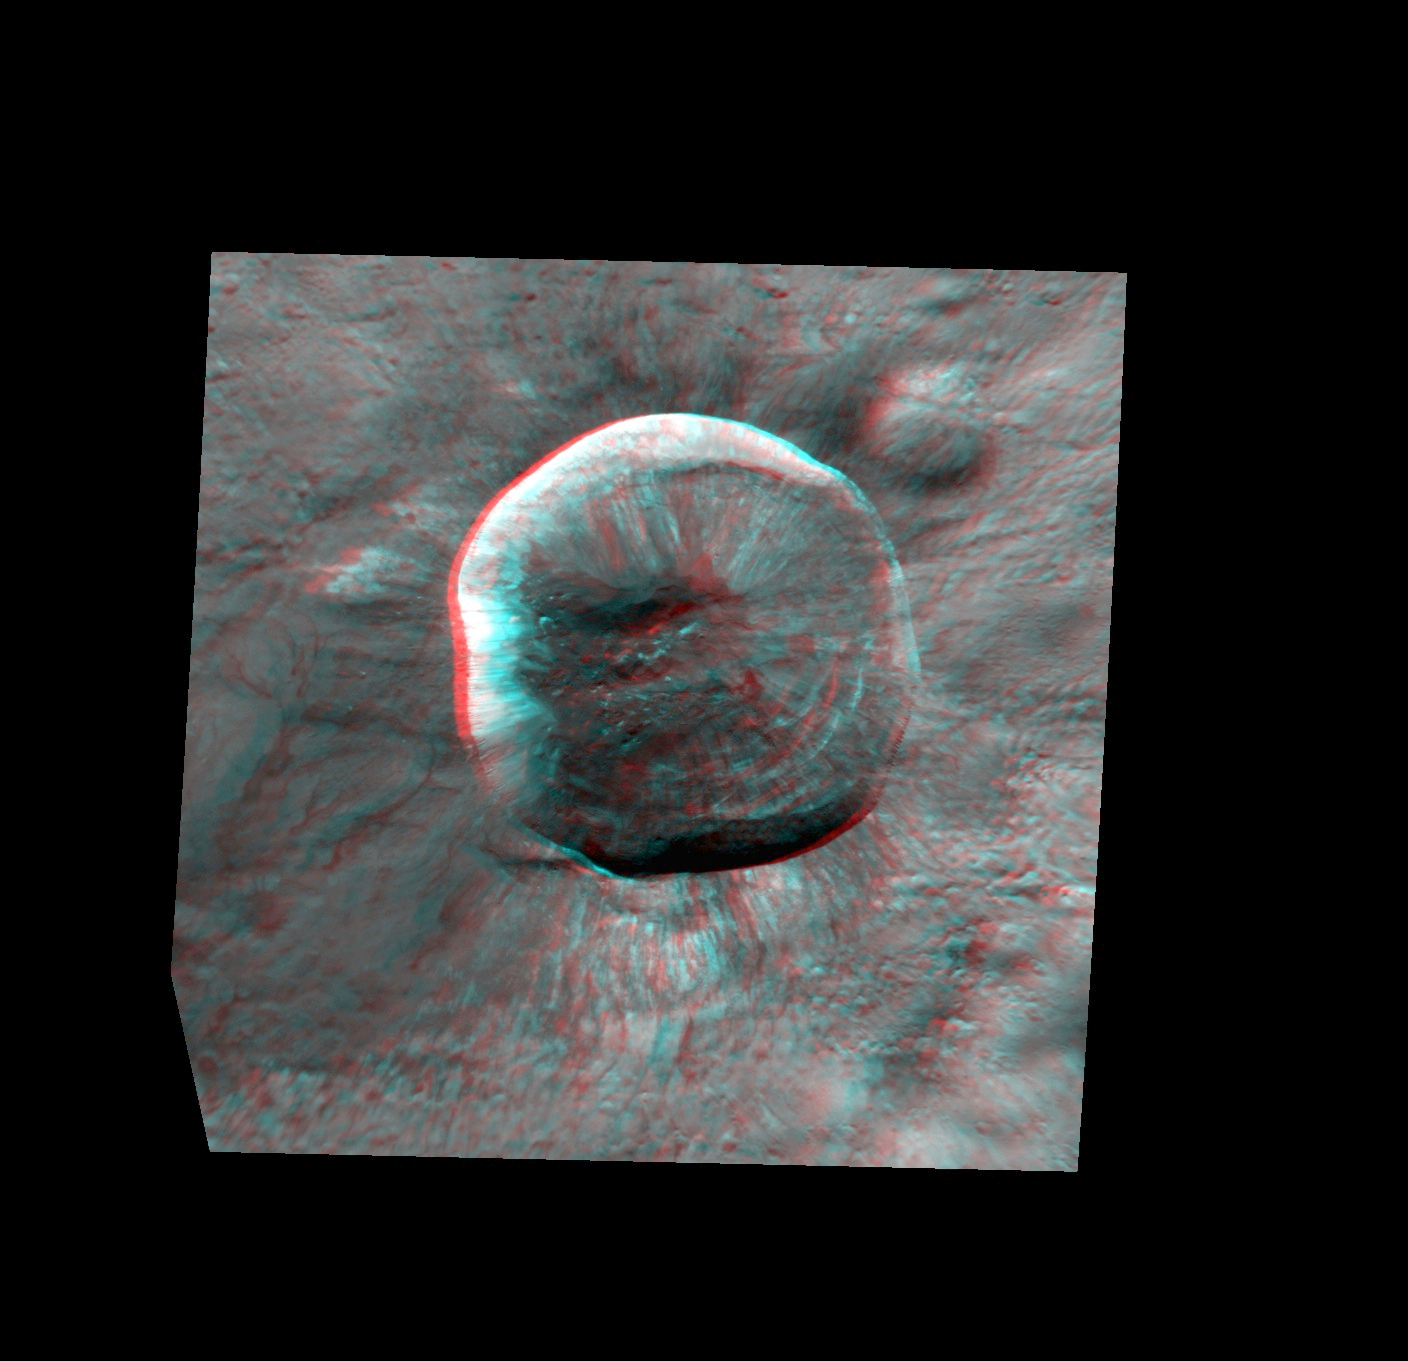

Waters in 3-D!

More 3D to end this week, with this spectacular view of Waters crater. Waters is a fresh, rayed crater that is best known for the dark impact melt flow spilling out of the crater.

This image pair was acquired as a targeted set of stereo images. Targeted stereo observations are acquired at resolutions much higher than that of the 200-meter/pixel stereo base map. These targets acquired with the NAC enable the detailed topography of Mercury’s surface to be determined for a local area of interest.

Date acquired: August 31, 2014
Image Mission Elapsed Time (MET): 51775548, 51775733
Image ID: 6972960, 6972961
Instrument: Narrow Angle Camera (NAC) of the Mercury Dual Imaging System (MDIS)
Center Latitude: -8.97°
Center Longitude: 254.6° E
Resolution: 29 meters/pixel
Scale: Waters crater is approximately 15 km (9.3 mi.) in diameter.
Incidence Angle: 55.0°
Emission Angle: 15.3°
Phase Angle: 66.2°, 62.7°
North is to the right in this image.

The MESSENGER spacecraft is the first ever to orbit the planet Mercury, and the spacecraft’s seven scientific instruments and radio science investigation are unraveling the history and evolution of the Solar System’s innermost planet. During the first two years of orbital operations, MESSENGER acquired over 150,000 images and extensive other data sets. MESSENGER is capable of continuing orbital operations until early 2015.

For information regarding the use of images, see the MESSENGER image use policy.

Credit: NASA/Johns Hopkins University Applied Physics Laboratory/Carnegie Institution of Washington